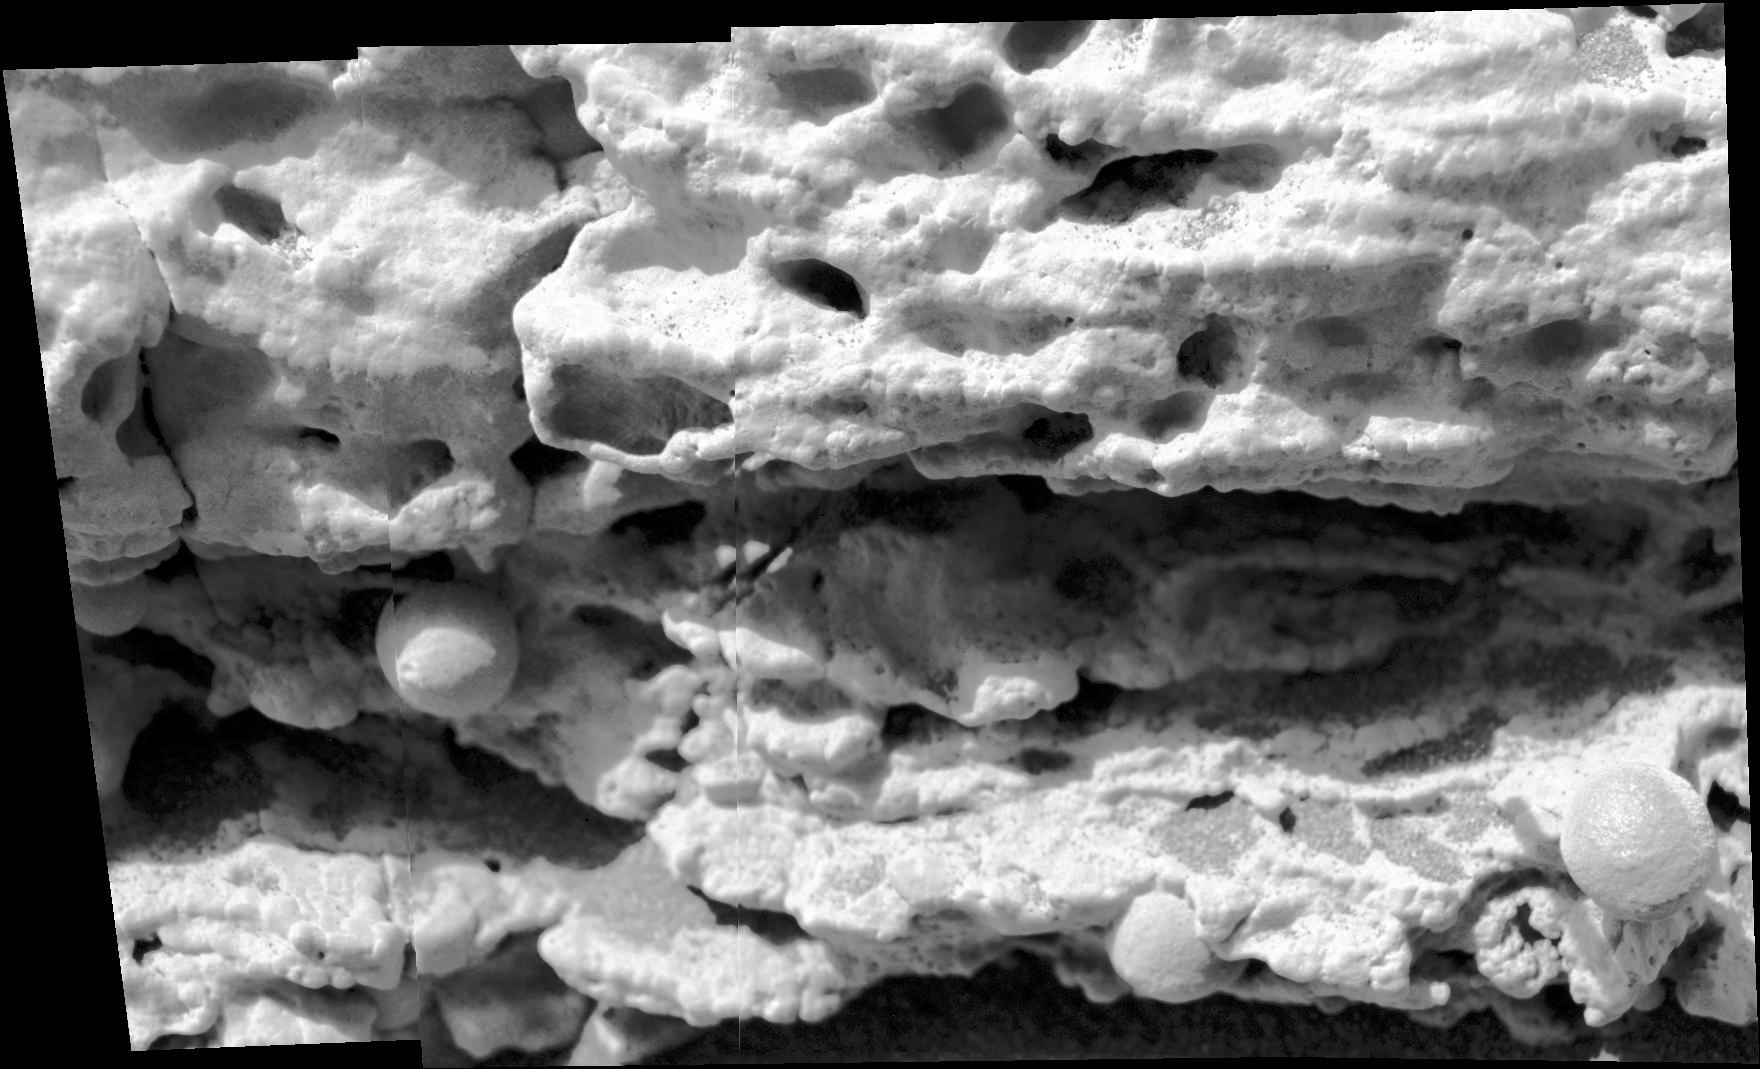

Clues to Wet History in Texture of a Martian Rock

This close-up view of a target rock called “Last Chance” was acquired by the microscopic imager on the arm of NASA’s Mars Exploration Rover Opportunity on March 3, 2004, during the 39th Martian day, or sol, of Opportunity’s work on Mars. The area covered in the view is about 2 inches (5 centimeters) across.

The embedded spherules evident in this image reminded researchers of berries in a muffin, so they were nicknamed “blueberries.” These mineral concretions and other textures in this rock provided evidence about wet environmental conditions in the ancient past at Opportunity’s landing site in the Meridiani Planum region.

JPL manages the Mars Exploration Rover Project for NASA’s Science Mission Directorate in Washington.

Credit: NASA/JPL-Caltech/Cornell Univ./USGS